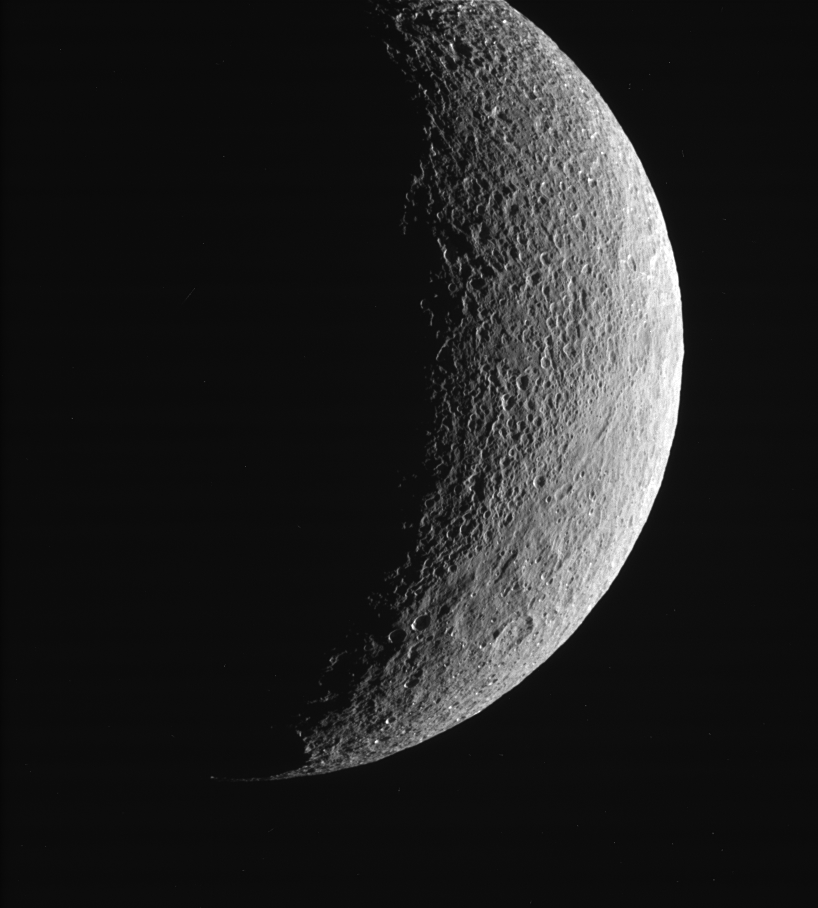

North and South on Tethys

This view of Saturn’s moon Tethys shows the contrast between the more heavily cratered region near the top and the more lightly cratered (and presumably younger) plains toward the bottom part of the image and near the limb. Some of the larger craters in the latter region appear to be somewhat subdued or filled in. Tethys is 1,071 kilometers (665 miles) across.

This view shows principally the anti-Saturn hemisphere on Tethys. North is up and tilted 20 degrees to the left.

The image was taken with the Cassini spacecraft narrow-angle camera on March 9, 2005, through a filter sensitive to wavelengths of ultraviolet light centered at 338 nanometers. The view was obtained at a distance of approximately 200,000 kilometers (127,000 miles) from Tethys and at a Sun-Tethys-spacecraft, or phase, angle of 120 degrees. Resolution in the image is 1 kilometer (0.6 mile) per pixel.

The image was taken with the Cassini spacecraft narrow-angle camera on March 11, 2005, through a filter sensitive to wavelengths of infrared light centered at 930 nanometers. The view was acquired at a distance of approximately 1.4 million kilometers (850,000 miles) from Tethys and at a Sun-Tethys-spacecraft, or phase, angle of 80 degrees. Resolution in the original image was 8 kilometers (5 miles) per pixel. The image has been contrast-enhanced and magnified by a factor of two to aid visibility.

The Cassini-Huygens mission is a cooperative project of NASA, the European Space Agency and the Italian Space Agency. The Jet Propulsion Laboratory, a division of the California Institute of Technology in Pasadena, manages the mission for NASA’s Science Mission Directorate, Washington, D.C. The Cassini orbiter and its two onboard cameras were designed, developed and assembled at JPL. The imaging team is based at the Space Science Institute, Boulder, Colo.

Credit: NASA/JPL/Space Science Institute